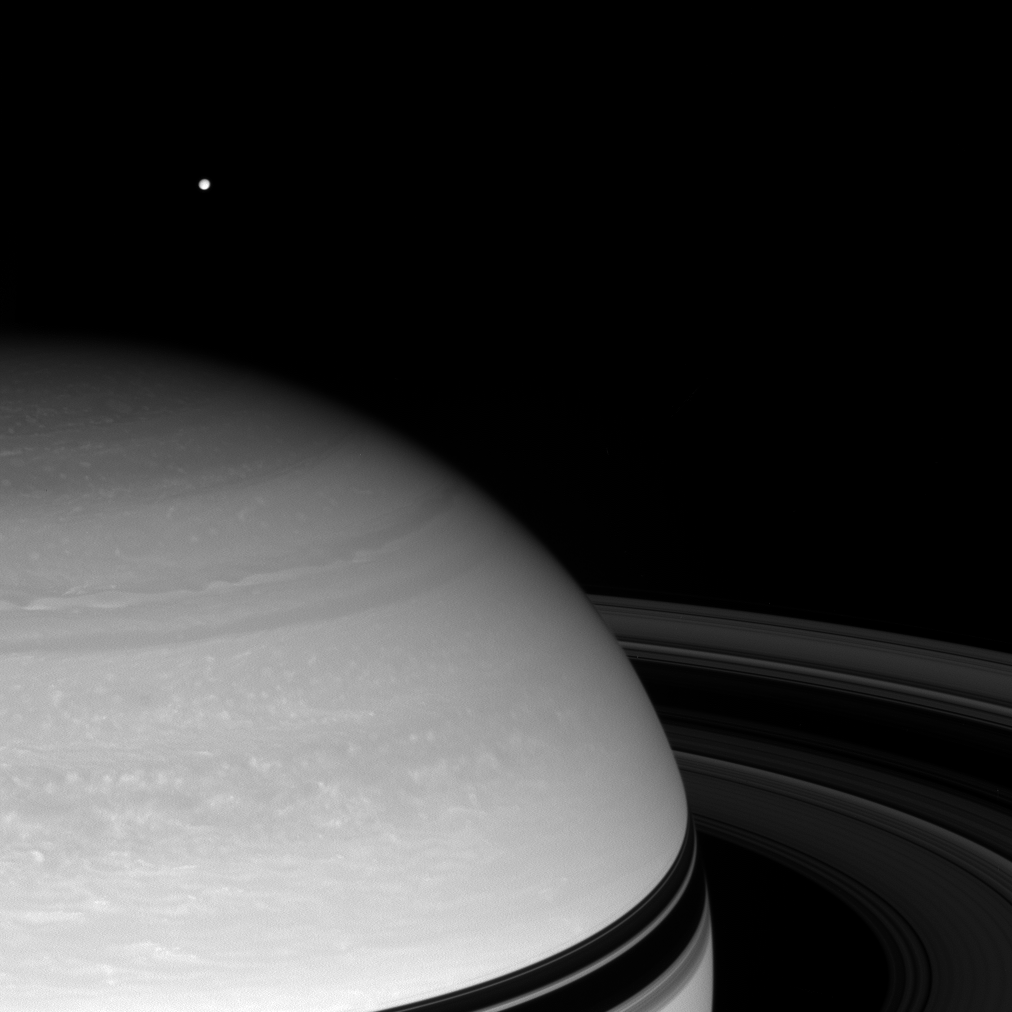

Distant Moon

With nearby Saturn looming large, the Cassini spacecraft spies the bright distant moon Tethys in the icy blackness beyond.

This view looks toward the unilluminated side of the rings from about 15 degrees above the ringplane.

Tethys is 1,062 kilometers, or 660 miles, across.

The image was taken in visible red light with the Cassini spacecraft wide-angle camera on May 13, 2008. The view was obtained at a distance of approximately 1.3 million kilometers (836,000 miles) from Saturn. Image scale is 81 kilometers (50 miles) per pixel.

The Cassini-Huygens mission is a cooperative project of NASA, the European Space Agency and the Italian Space Agency. The Jet Propulsion Laboratory, a division of the California Institute of Technology in Pasadena, manages the mission for NASA’s Science Mission Directorate, Washington, D.C. The Cassini orbiter and its two onboard cameras were designed, developed and assembled at JPL. The imaging operations center is based at the Space Science Institute in Boulder, Colo.

Credit: NASA/JPL/Space Science Institute